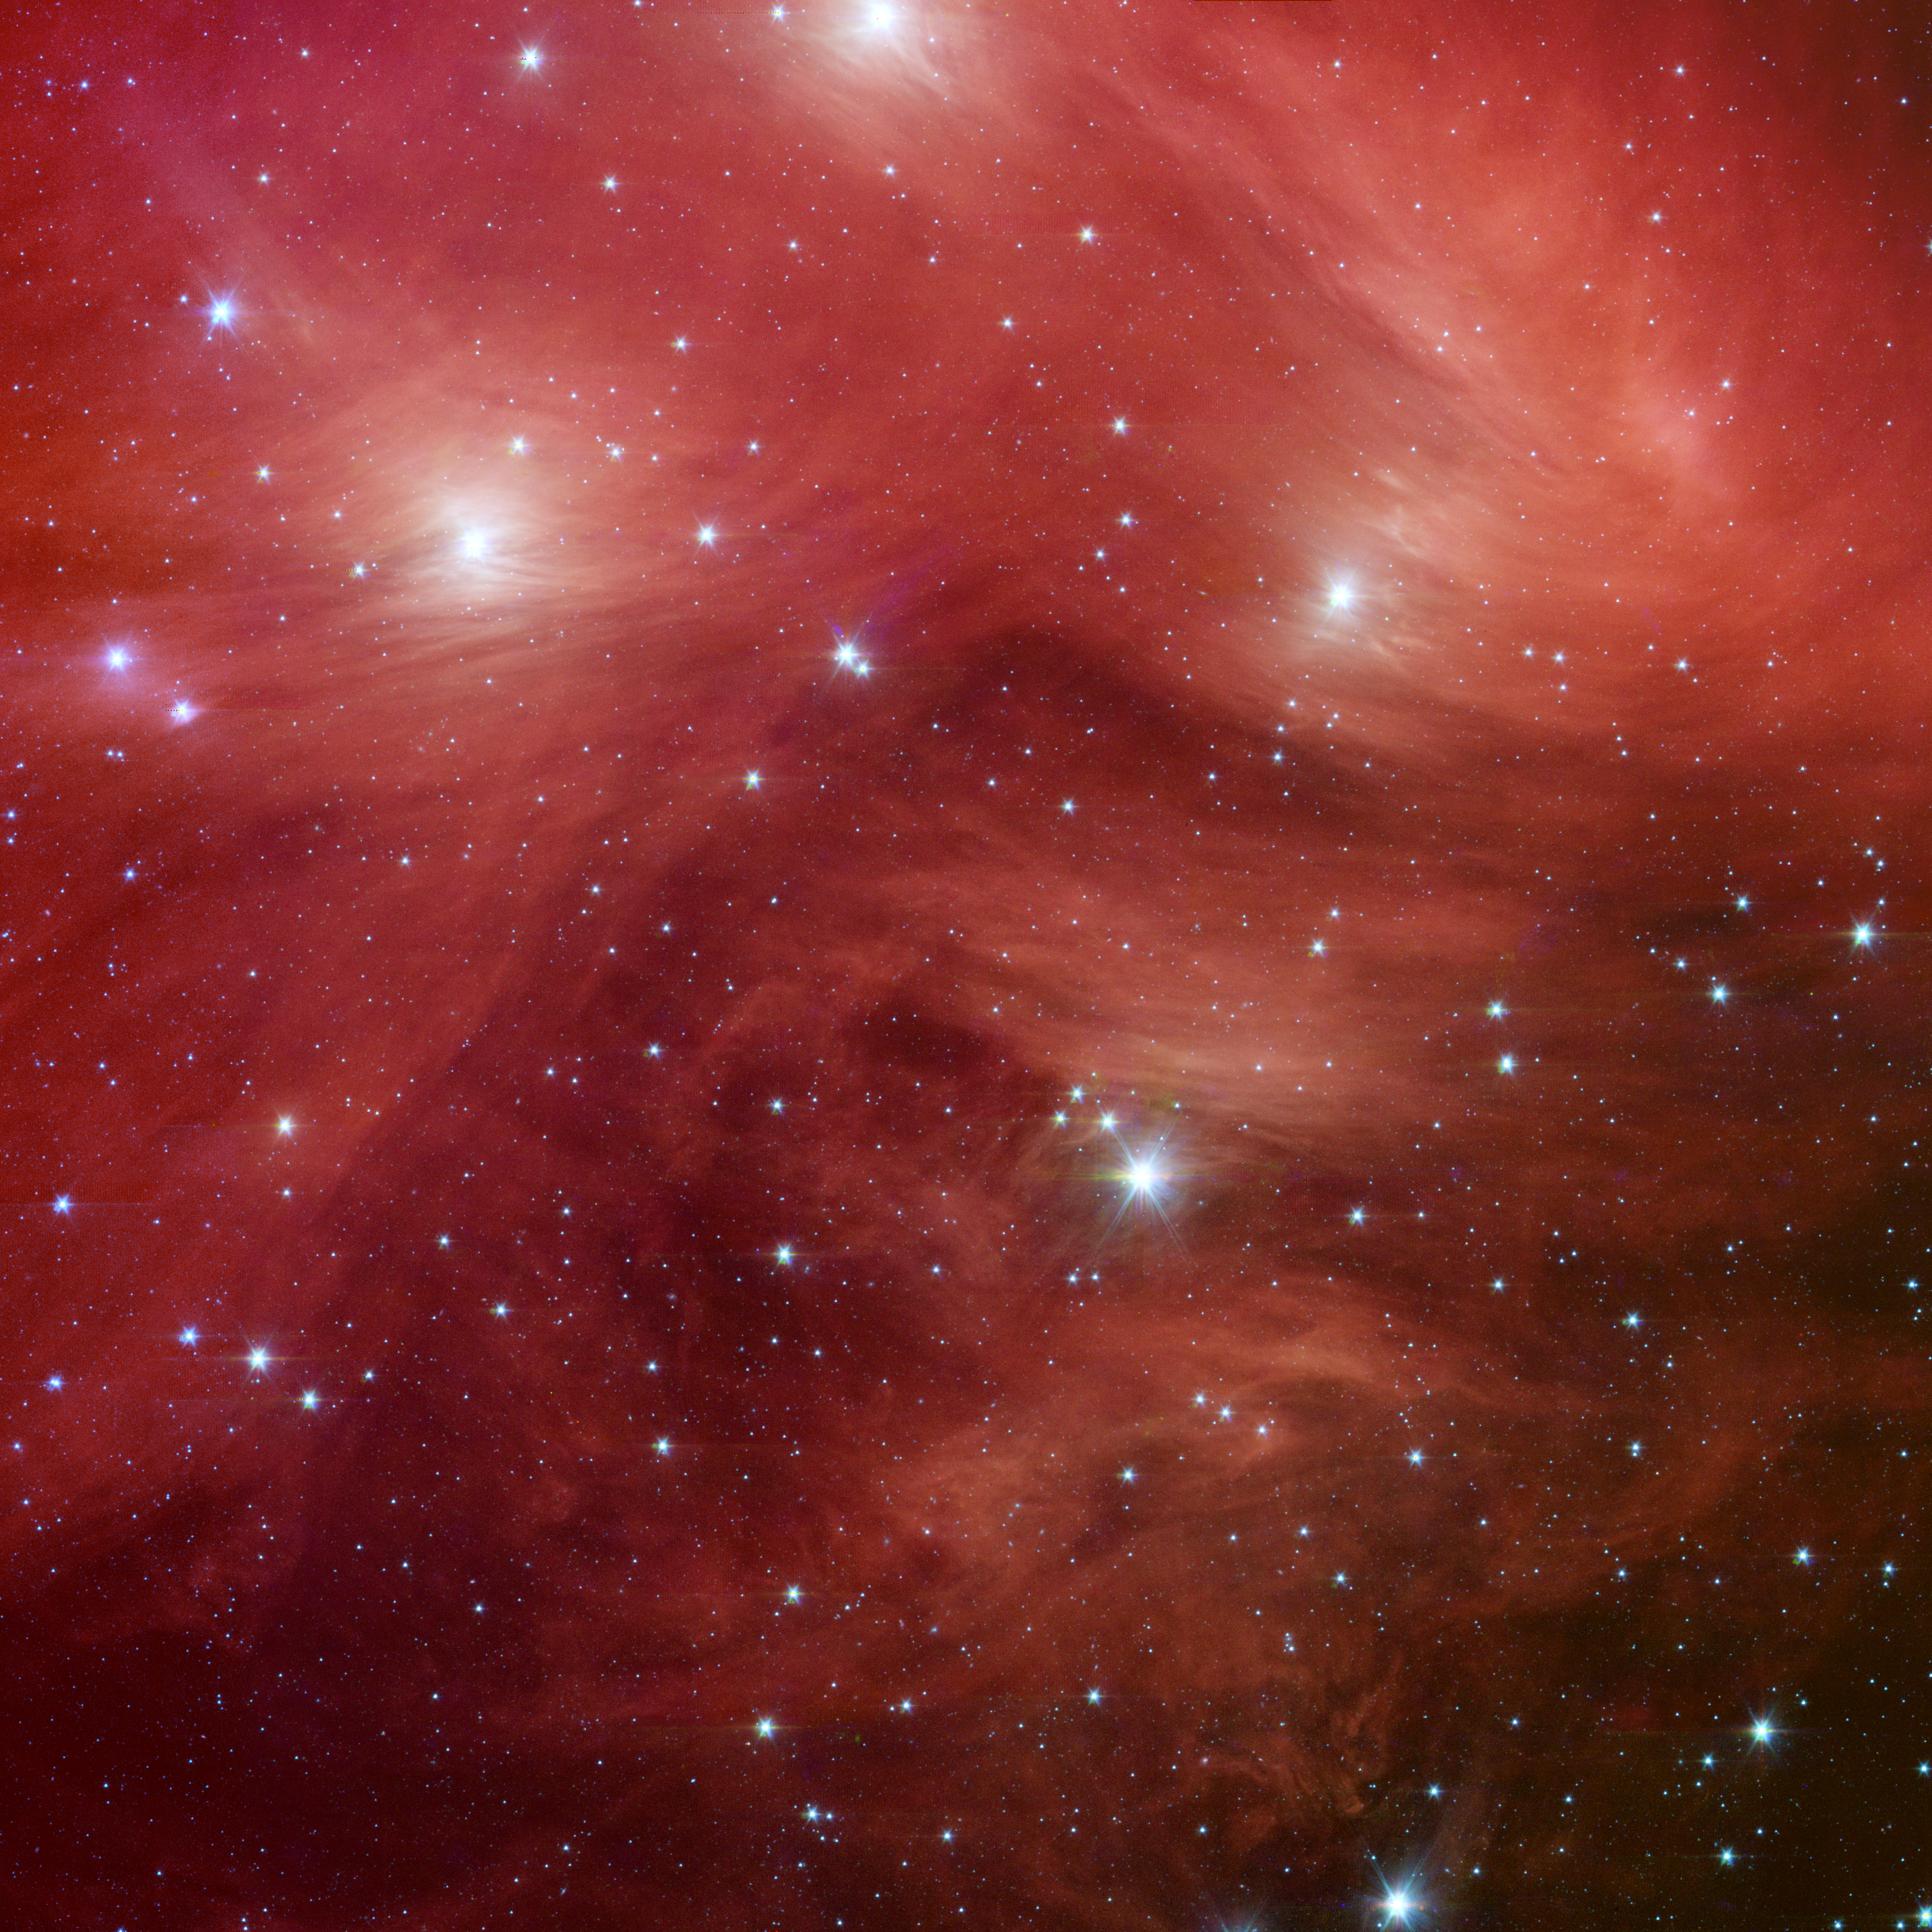

Pink Pleiades

Venus and Pleiades Mingle in the Sky Diagram

The Seven Sisters, also known as the Pleiades star cluster, seem to float on a bed of feathers in a new infrared image from NASA’s Spitzer Space Telescope. Clouds of dust sweep around the stars, swaddling them in a cushiony veil.

The Pleiades, located more than 400 light-years away in the Taurus constellation, are the subject of many legends and writings. Greek mythology holds that the flock of stars was transformed into celestial doves by Zeus to save them from a pursuant Orion. The 19th-century poet Alfred Lord Tennyson described them as “glittering like a swarm of fireflies tangled in a silver braid.”

The star cluster was born when dinosaurs still roamed the Earth, about 100 million years ago. It is significantly younger than our 5-billion-year-old sun. The brightest members of the cluster, also the highest-mass stars, are known in Greek mythology as two parents, Atlas and Pleione, and their seven daughters, Alcyone, Electra, Maia, Merope, Taygeta, Celaeno and Asterope. There are thousands of additional lower-mass members, including many stars like our sun. Some scientists believe that our sun grew up in a crowded region like the Pleiades, before migrating to its present, more isolated home.

The new infrared image from Spitzer highlights the “tangled silver braid” mentioned in the poem by Tennyson. This spider-web-like network of filaments, colored red in this view, is made up of dust associated with the cloud through which the cluster is traveling. One of the parent stars, Atlas, can be seen at the bottom, while six of the sisters are visible at top. Additional stars in the cluster are sprinkled throughout the picture in blue.

The Spitzer data also reveal never-before-seen brown dwarfs, or “failed stars,” and disks of planetary debris (not pictured). John Stauffer of NASA’s Spitzer Space Telescope mission says Spitzer’s infrared vision allows astronomers to better study the cooler, lower-mass stars in the region, which are much fainter when viewed in optical light. Stauffer, who admits to being biased because the Pleiades is his favorite astronomical object, says the cluster is the perfect laboratory for understanding the evolution of stars.

This image shows infrared light captured by Spitzer’s infrared array camera. Light with wavelengths of 8 and 5.8 microns is red and orange; light of 4.5 microns is green; and light of 3.6 microns is blue.

Venus and Pleiades Mingle in the Sky
The sky chart in figure 1 illustrates the Venus-Pleiades encounter that reached its closest approach on April 11, 2007. The Pleiades are a tight gem-like cluster of stars that resemble a tiny dipper (but should not be confused with the Little Dipper constellation). If you look west shortly after sunset, Venus will be the brightest object in the sky. If the skies are clear and dark, you’ll also see the Pleiades twinkling above Venus. On April 19, the moon will join the party, sliding between Venus and the Pleiades. Viewers in the northern and southern hemispheres will be able to witness the event.

Credit: NASA/JPL-Caltech